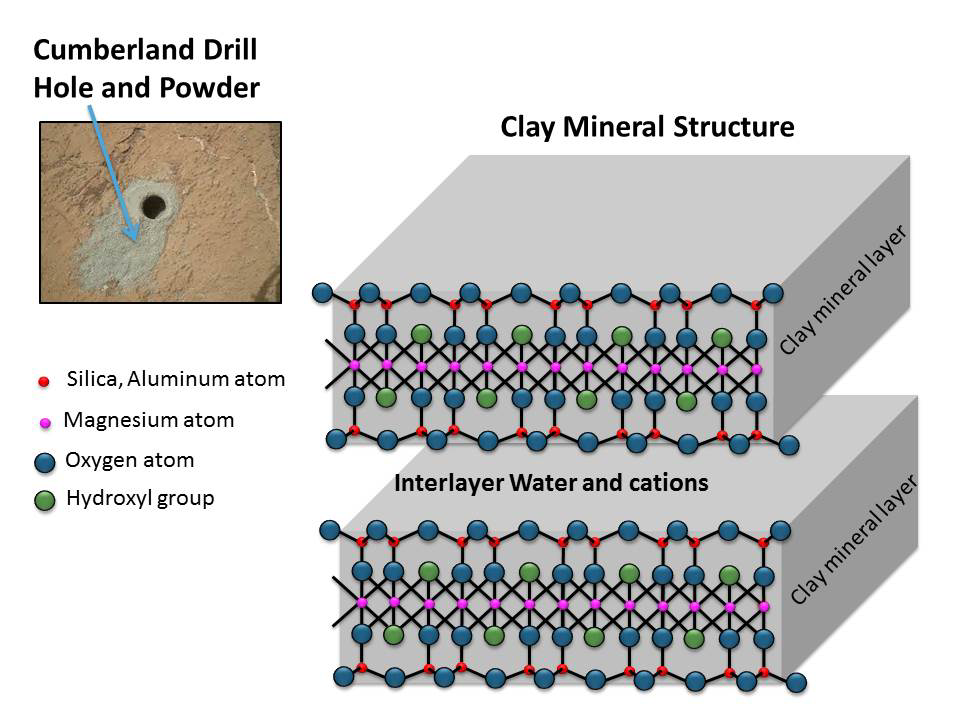

Clay Mineral Structure Similar to Clays Observed in Mudstone on Mars

Clay minerals are composed of layers. Water and cations (positive-charged ions) can be stored between these layers. This schematic shows the atomic structure of the smallest units that make up the layers and interlayer region of clay minerals. This structure is similar to the clay mineral in drilled rock powder collected by NASA’s Curiosity Mars rover and analyzed by the rover’s Chemistry and Mineralogy (CheMin) and Sample Analysis at Mars (SAM) laboratory instruments. The rover drilled into rock targets “Cumberland” (in upper left insert) and “John Klein,” both in the Sheepbed mudstone at Yellowknife Bay, Gale Crater, Mars.

NASA’s Jet Propulsion Laboratory, Pasadena, Calif., manages the Mars Science Laboratory Project and the mission’s Curiosity rover for NASA’s Science Mission Directorate in Washington. The rover was designed and assembled at JPL, a division of the California Institute of Technology in Pasadena.

Credit: NASA/JPL-Caltech/MSSS